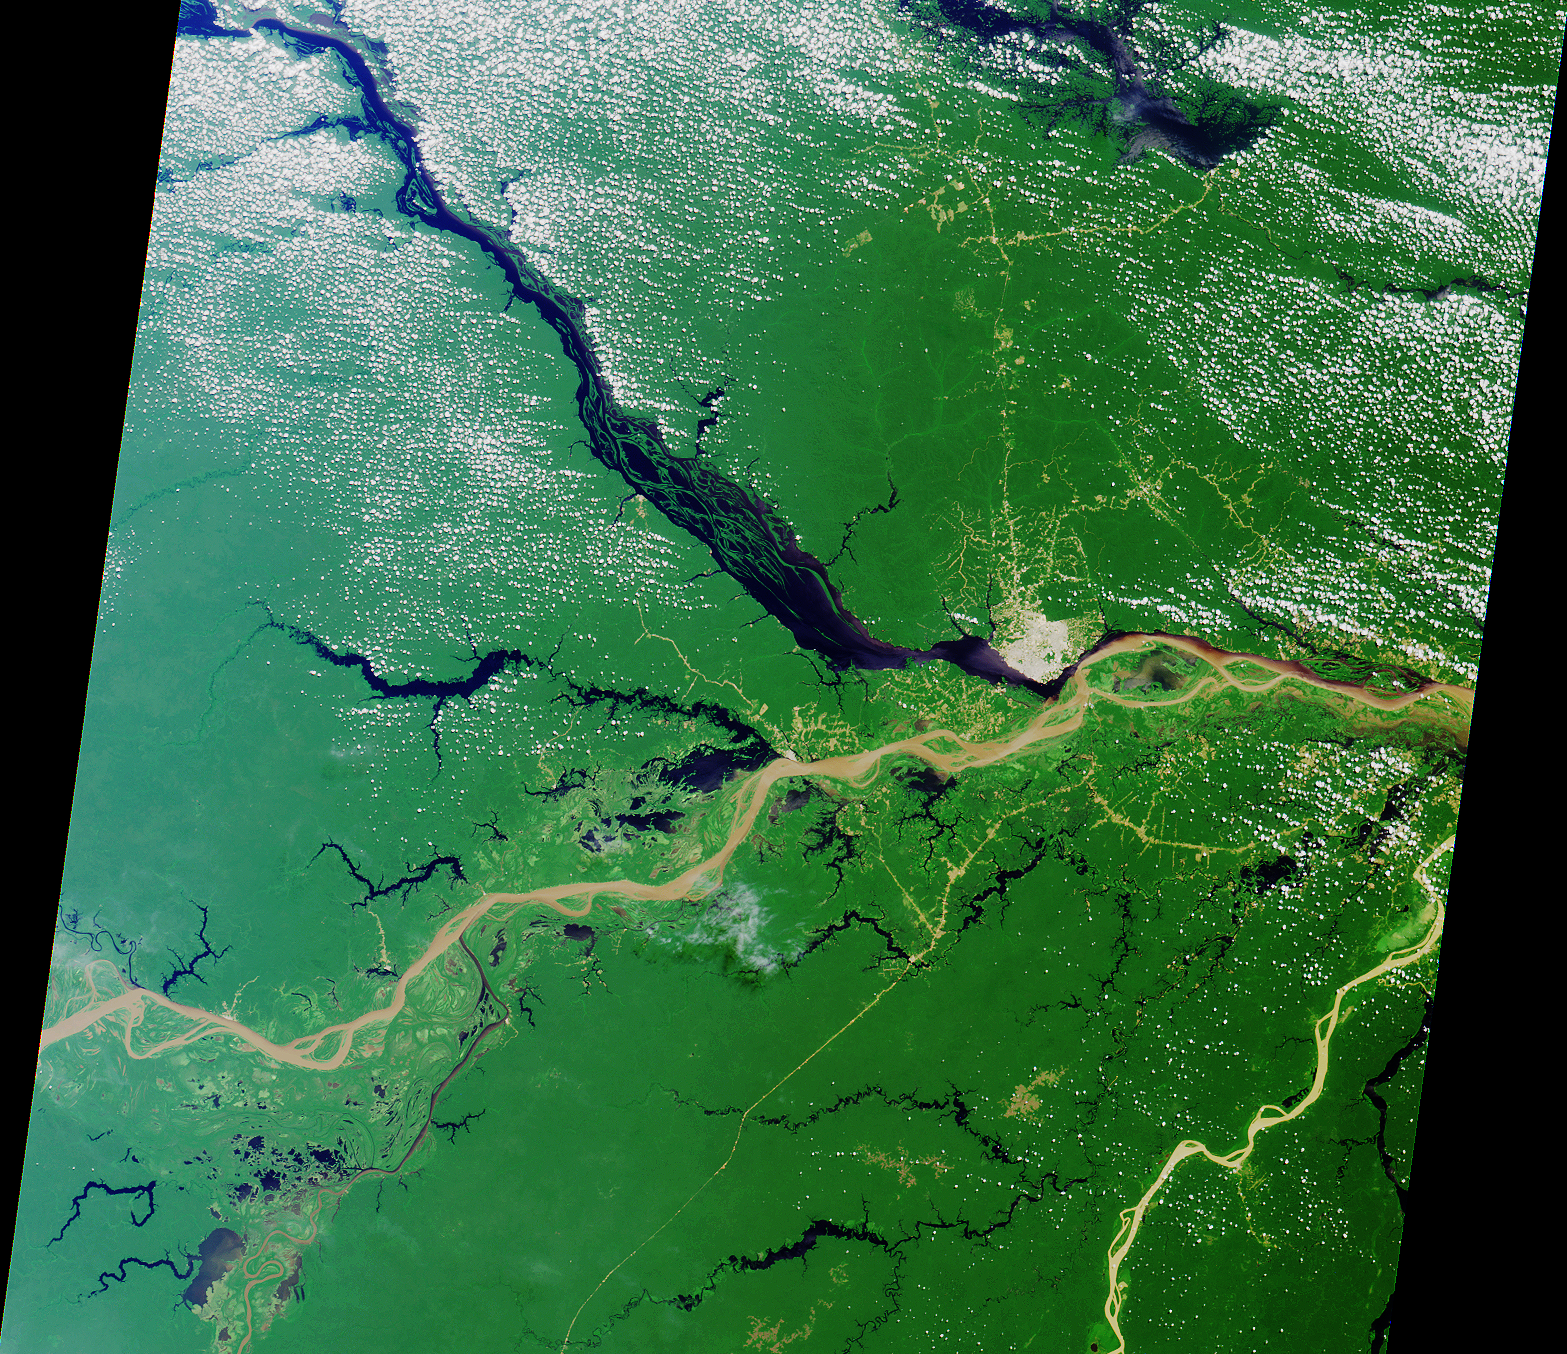

A Merging of Pale and Dark

Close to the city of Manaus, Brazil the Rio Solimoes and the Rio Negro converge to form the Amazon River. This image from MISR’s vertical-viewing (nadir) camera was acquired on July 23, 2000 during Terra orbit 3178. Manaus is the gray patch to the right of image center.

The pale, murky color of the Rio Solimoes heralds its burden of glacial silt and sand, which results from its origin in the Peruvian Andes mountains. The dark color of the Rio Negro is characteristic of clear waters that originate in areas of basement rock and carry little sediment. East of Manaus the pale and dark waters flow side-by-side as distinct flows before they eventually merge.

Northwest of Manaus on the Rio Negro is the Anavilhanas Archipelago, the largest group of freshwater islands in the world and a wildlife reserve. At the top of the image, a portion of the dark-colored Uatuma River is visible. In the lower right is the very light-colored Rio Madeira, formed from mountain streams originating near the Brazil-Bolivia border. Madeira is Portuguese for wood, and the river is named for the large amount of driftwood that floats on its waters.

MISR was built and is managed by NASA’s Jet Propulsion Laboratory, Pasadena, CA, for NASA’s Office of Earth Science, Washington, DC. The Terra satellite is managed by NASA’s Goddard Space Flight Center, Greenbelt, MD. JPL is a division of the California Institute of Technology.

Credit: NASA/GSFC/JPL, MISR Team